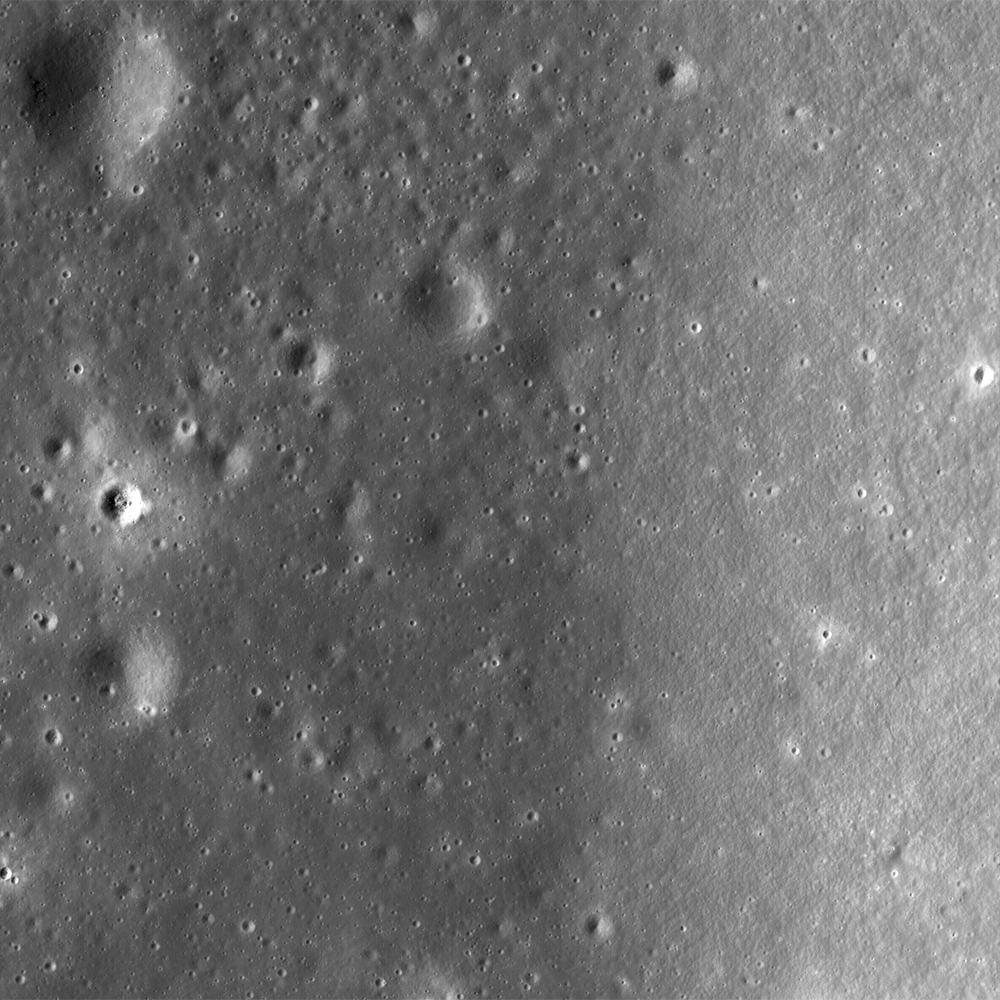

Montes Pyrenaeus meets Mare Nectaris

A contact between the dark basalt (left) of Mare Nectaris and the lighter anorthosite highlands (right) of Montes Pyrenaeus runs through the Constellation Program region of interest on the western rim of the Nectaris impact basin. Image width is 2.5 km, raw image resolution is 1m/pixel, NAC frame M104248025L.

NASA’s Goddard Space Flight Center built and manages the mission for the Exploration Systems Mission Directorate at NASA Headquarters in Washington. The Lunar Reconnaissance Orbiter Camera was designed to acquire data for landing site certification and to conduct polar illumination studies and global mapping. Operated by Arizona State University, the LROC facility is part of the School of Earth and Space Exploration (SESE). LROC consists of a pair of narrow-angle cameras (NAC) and a single wide-angle camera (WAC). The mission is expected to return over 70 terabytes of image data.

Credit: NASA/GSFC/Arizona State University